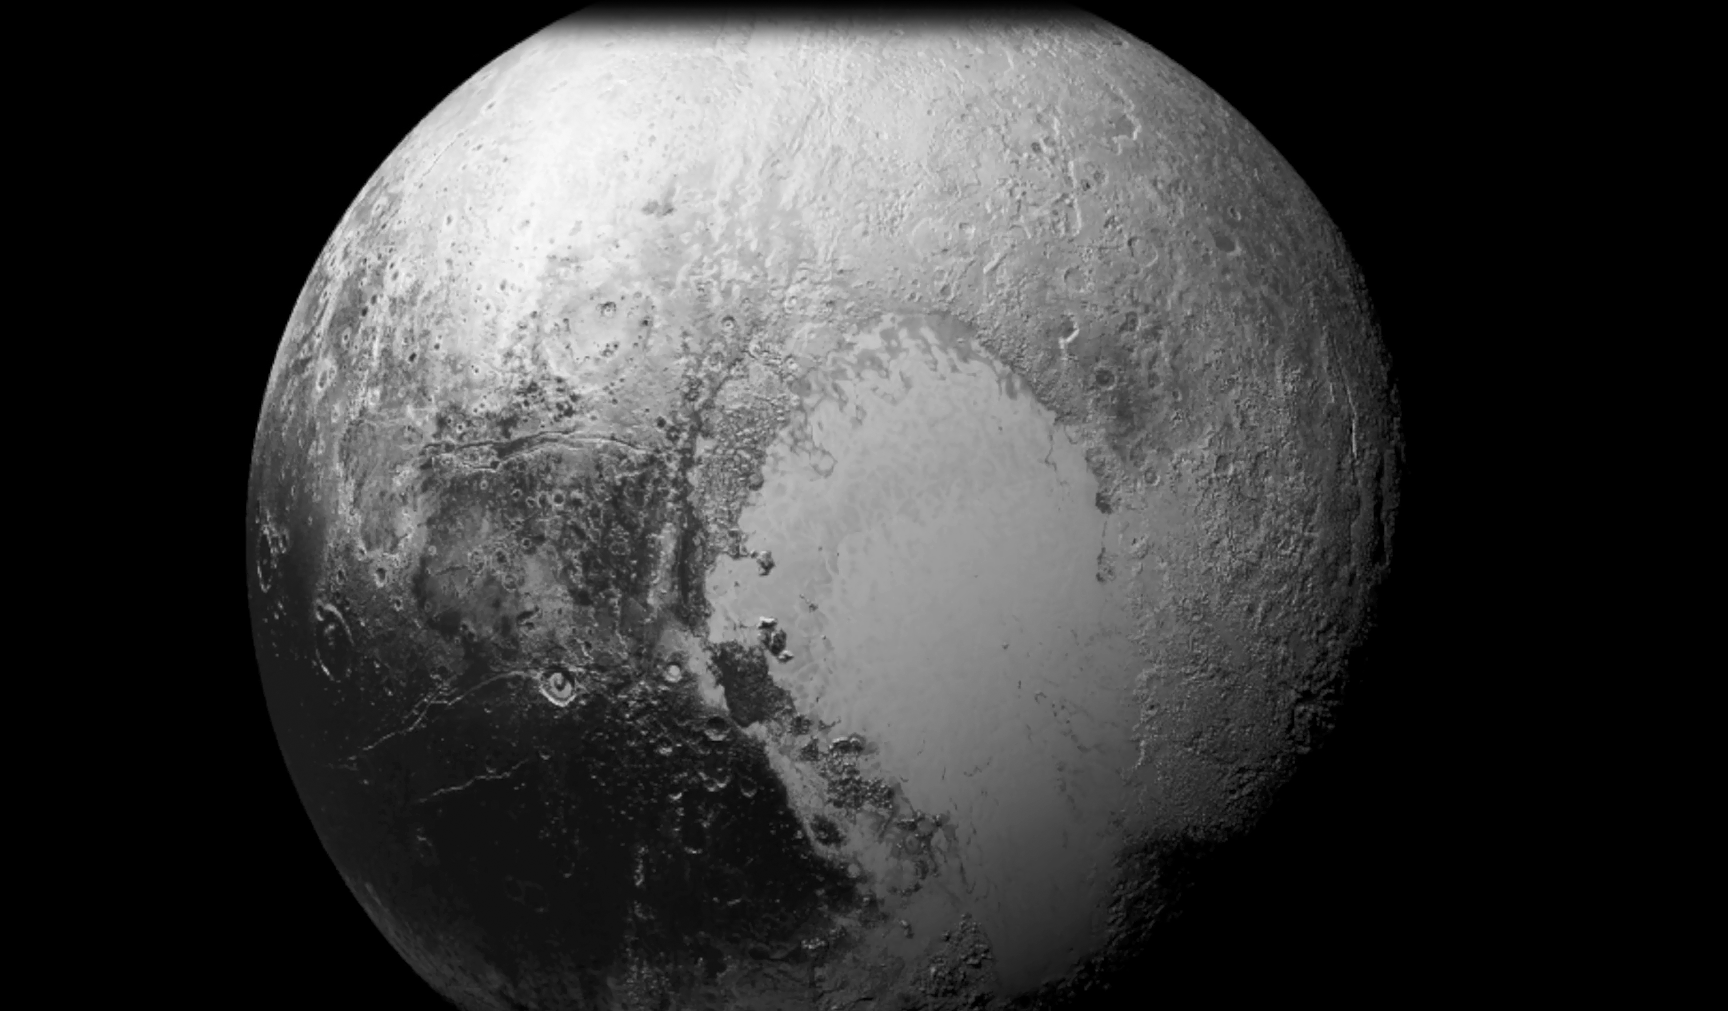

Imagine a Landing on Pluto

Imagine a future spacecraft following New Horizons’ trailblazing path to Pluto, but instead of flying past its target — as New Horizons needed to do to explore Pluto and the Kuiper Belt beyond — the next visitor touches down near the tall mountains on the frozen icy, plains of Pluto’s heart.

A video produced by New Horizons scientists that offers that very perspective. Made from more than 100 New Horizons images taken over six weeks of approach and close flyby, the video offers a trip in to Pluto — starting with a distant spacecraft’s-eye view of Pluto and its largest moon, Charon, to an eventual ride in for a “landing” on the shoreline of Pluto’s informally named Sputnik Planum. The video shows what it would be like to ride aboard an approaching spacecraft and see Pluto grow from a “dot” to become a world, and then to swoop down over Pluto’s spectacular terrains.

New Horizons scientists had to interpolate some of the frames in the movie based on what they know Pluto looks like to make it as smooth and seamless as possible.

After a 9.5-year voyage covering more than three billion miles, New Horizons flew through the Pluto system on July 14, 2015, coming within 7,800 miles (12,500 kilometers) of Pluto itself. Carrying powerful telescopic cameras that could spot features smaller than a football field, New Horizons has sent back hundreds of images of Pluto and its moons that show how dynamic and fascinating their surfaces are – and what great targets they’d make for follow-up mission one day.

The Johns Hopkins University Applied Physics Laboratory in Laurel, Maryland, designed, built, and operates the New Horizons spacecraft, and manages the mission for NASA’s Science Mission Directorate. The Southwest Research Institute, based in San Antonio, leads the science team, payload operations and encounter science planning. New Horizons is part of the New Frontiers Program managed by NASA’s Marshall Space Flight Center in Huntsville, Alabama.

Credit: NASA/Johns Hopkins University Applied Physics Laboratory/Southwest Research Institute